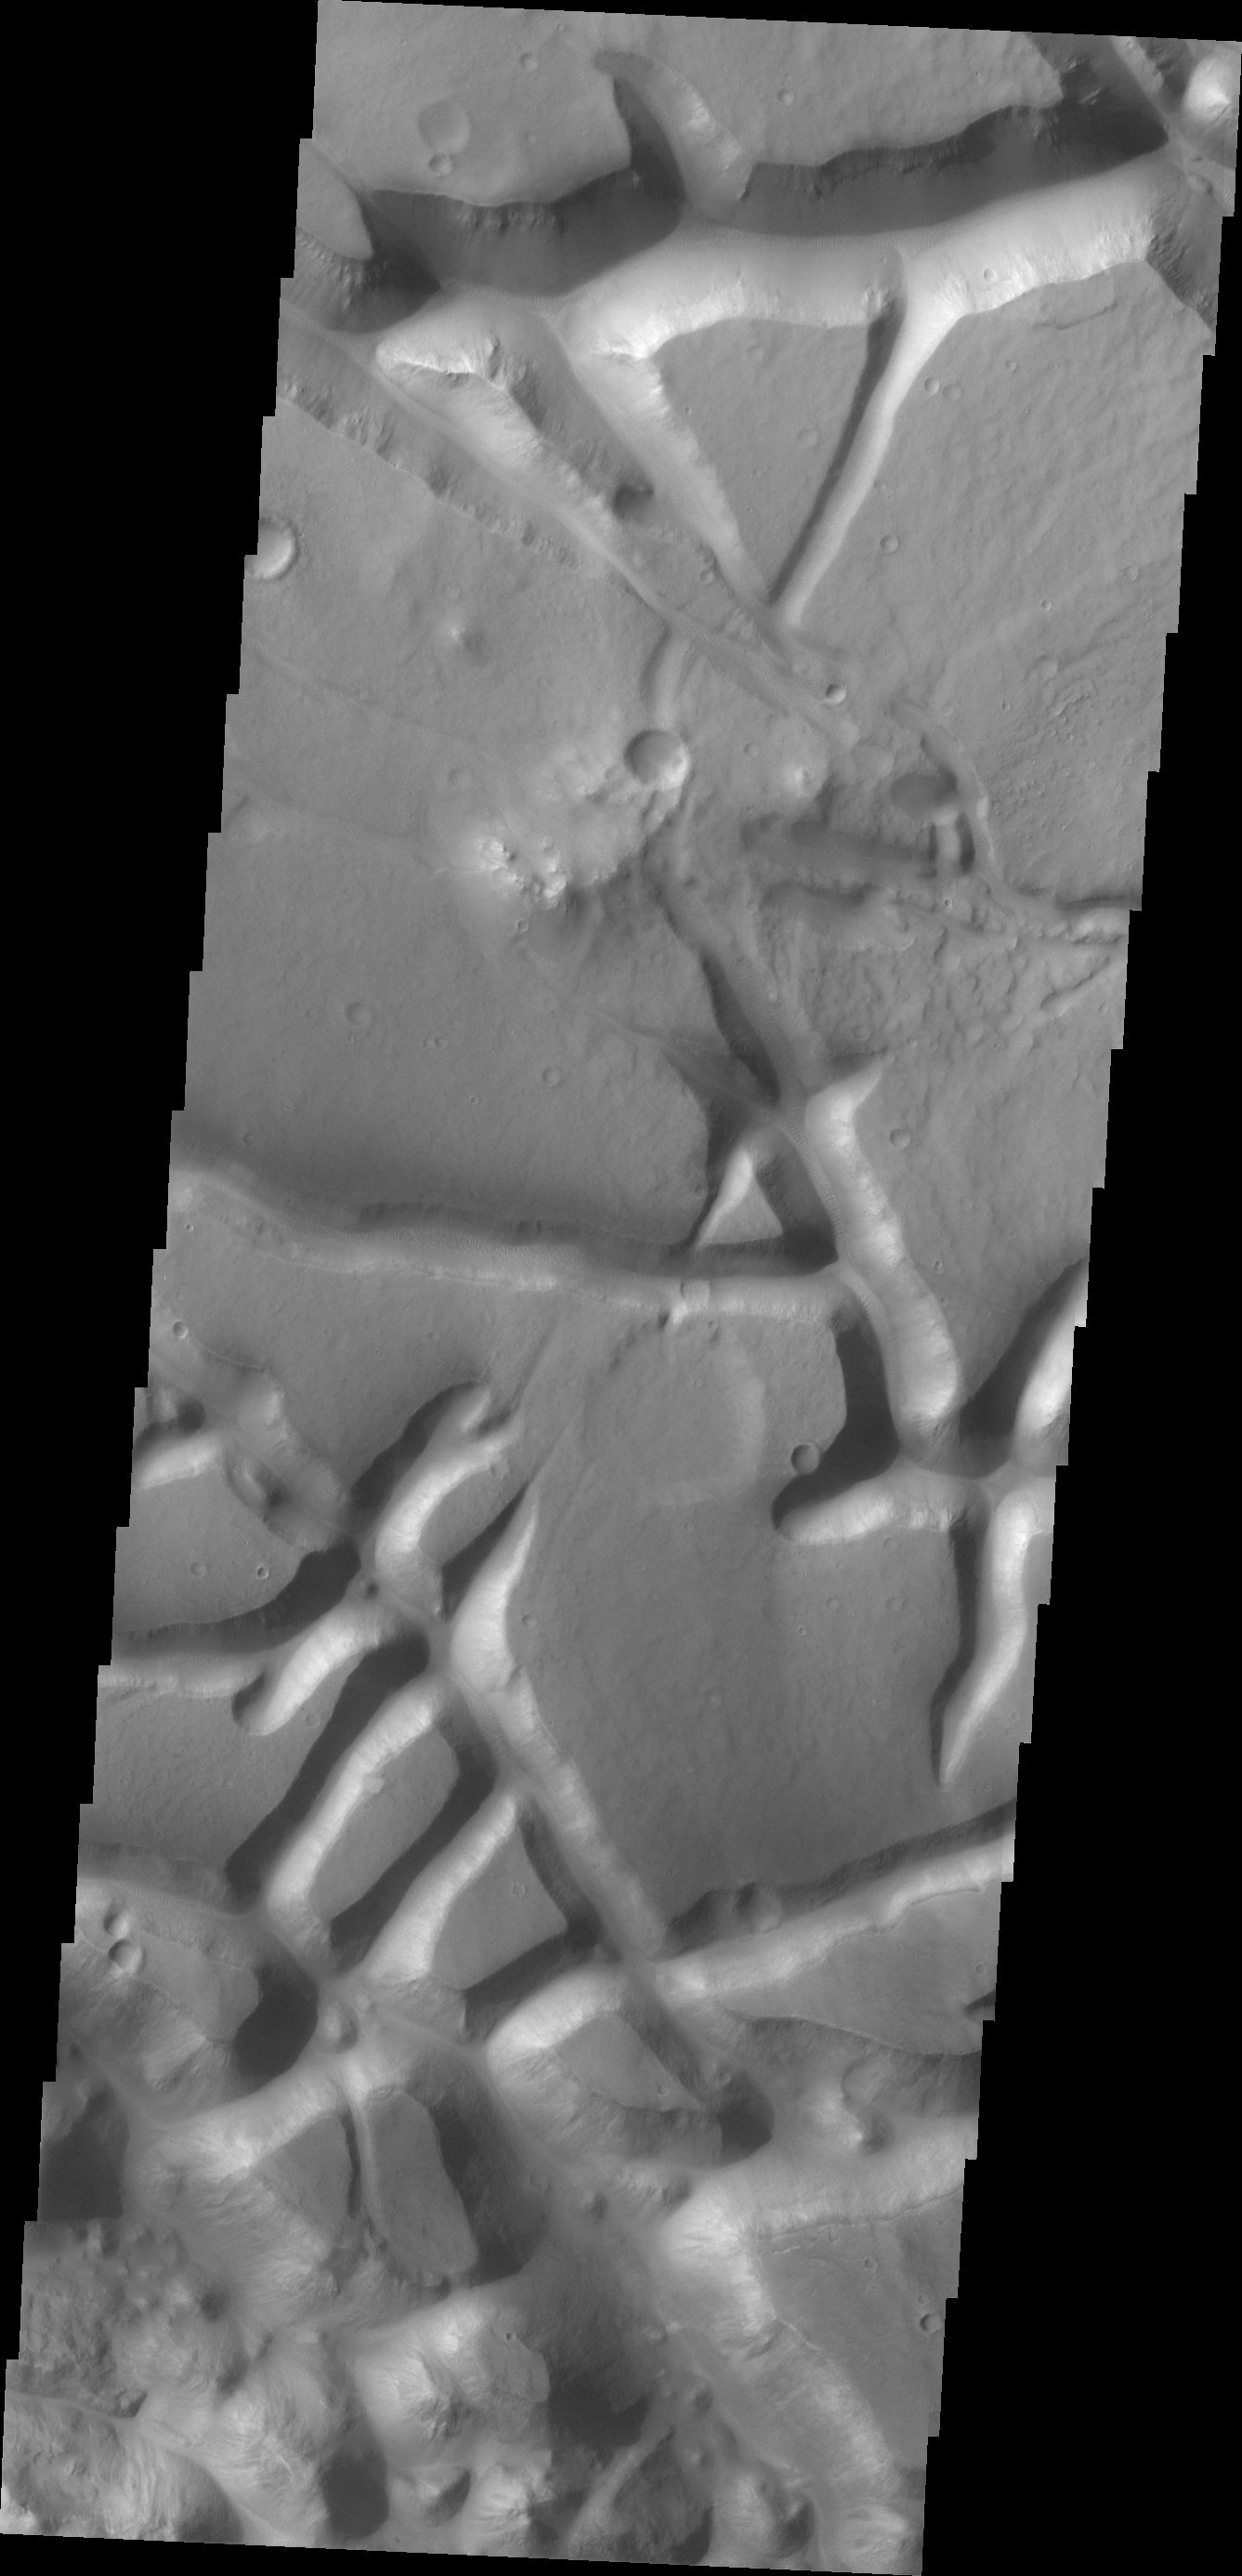

Aram Chaos

The tectonic fractures in this VIS image are part of Aram Chaos.

Credit: NASA/JPL/ASU